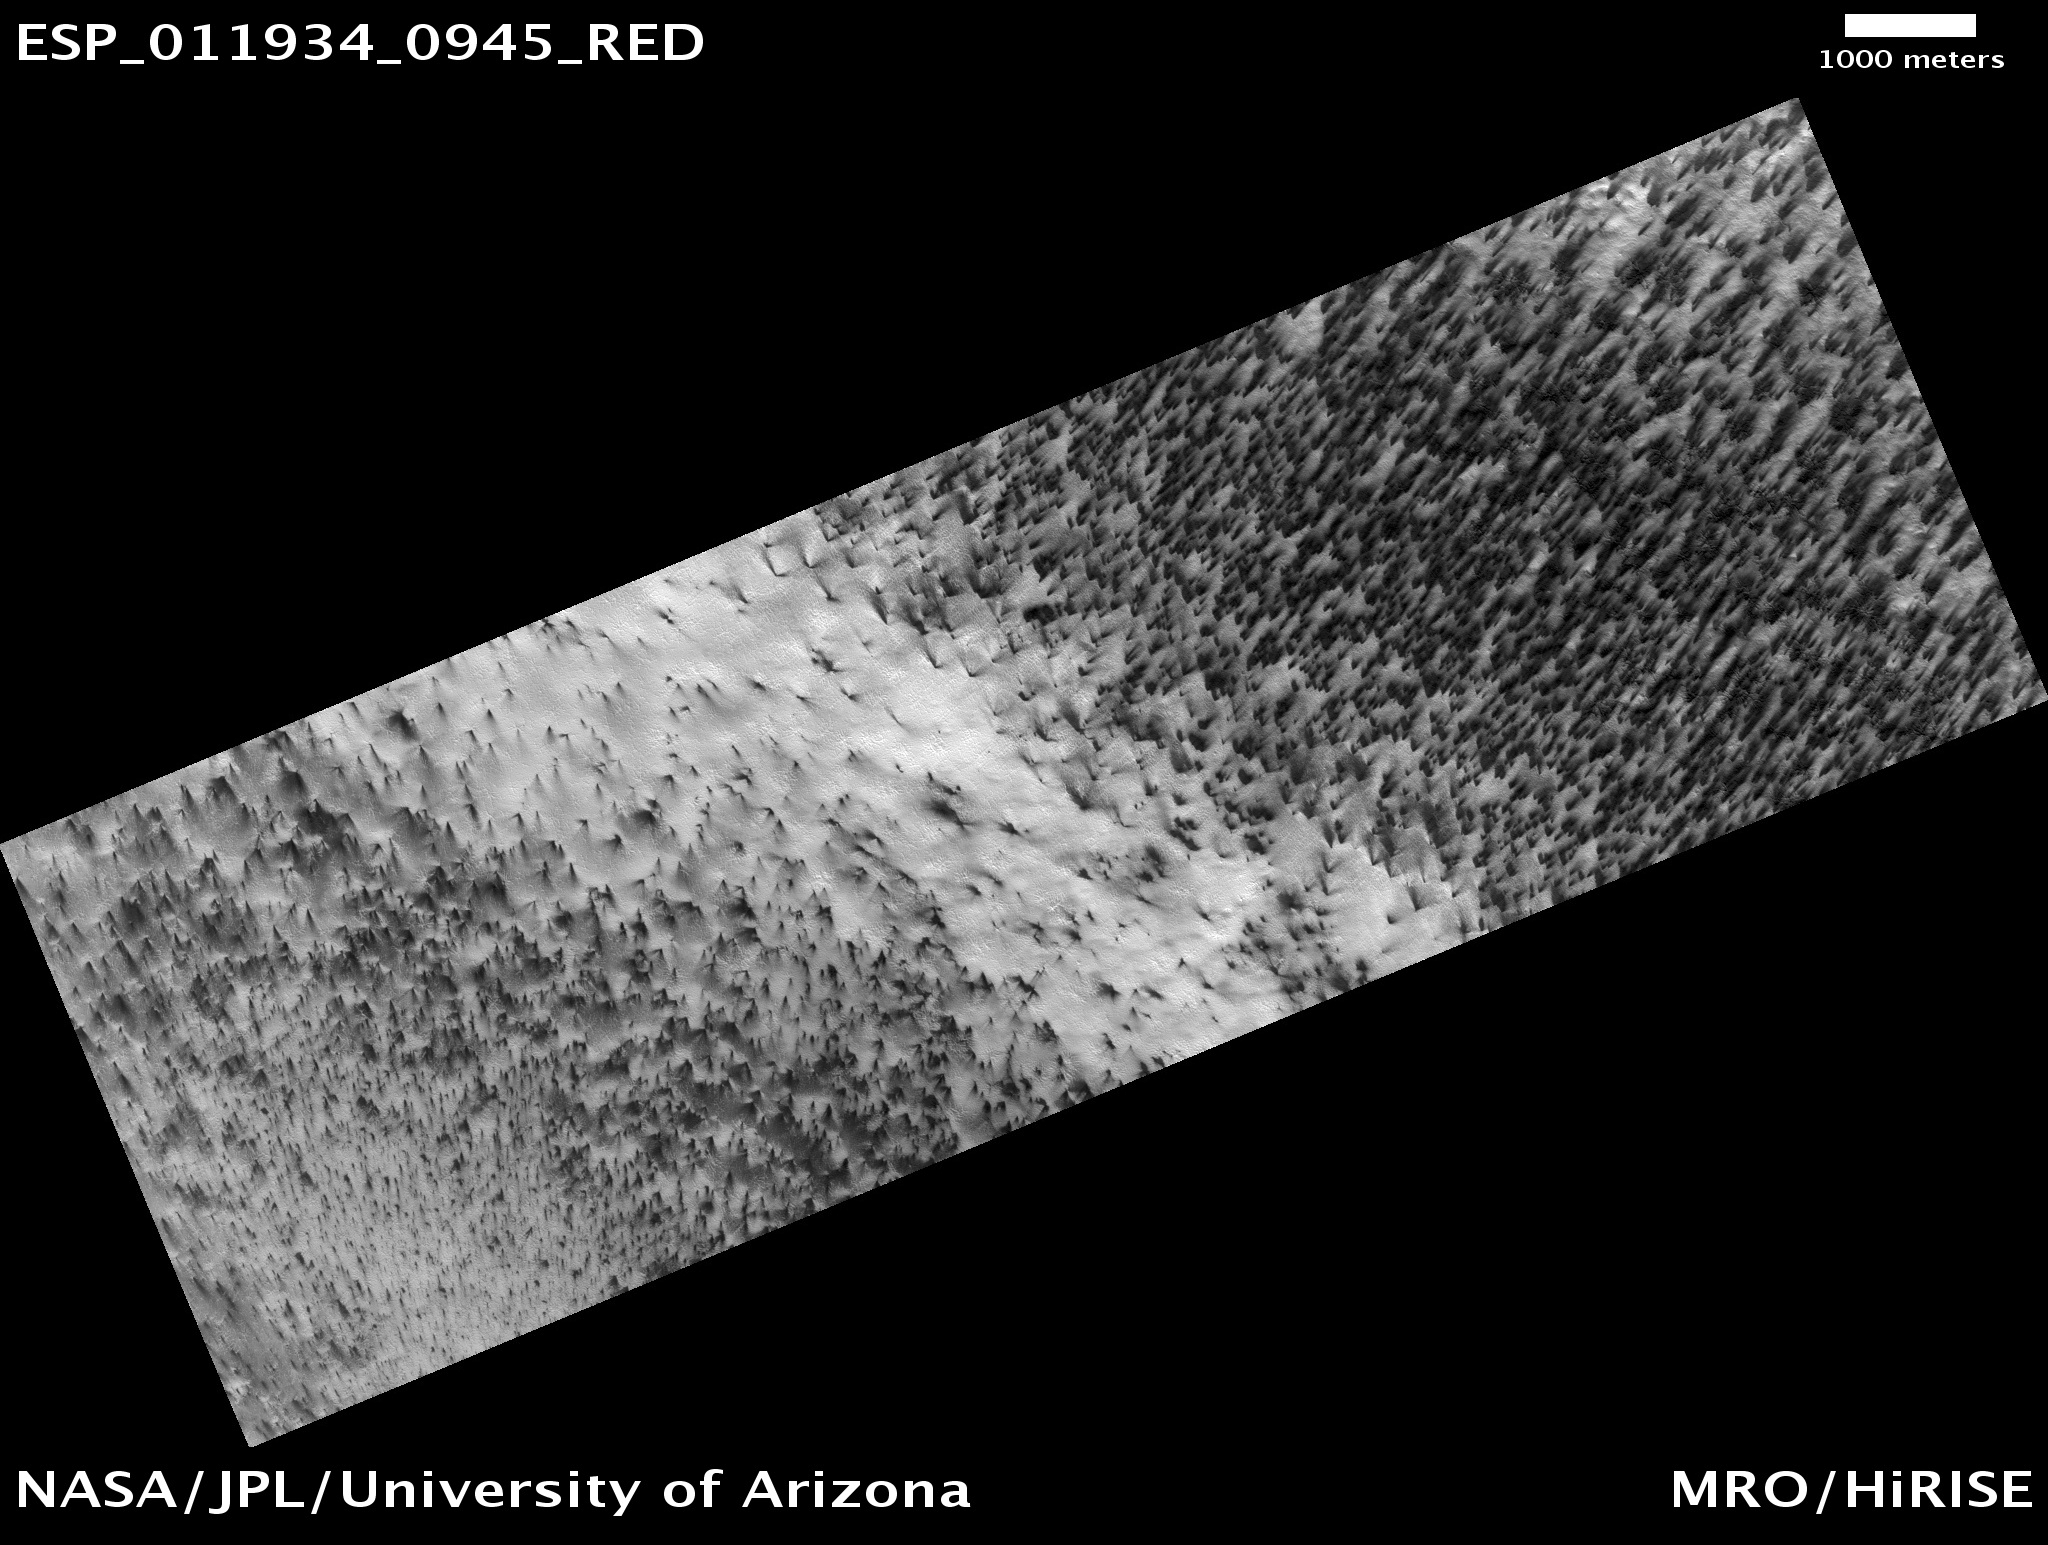

The Answer is Blowing in the Wind

Every winter Mars’ polar region is covered with a layer of seasonal carbon dioxide ice (dry ice). In the spring jets of gas carry dust from the ground up through openings in the ice. The dust gets carried downwind by the prevailing wind and falls on top of the seasonal ice layer in a fan-shaped deposit. Many jets appear to be active at the same time since numerous fans are all deposited in the same direction.

This image from the High Resolution Imaging Science Experiment (HiRISE) camera on NASA’s Mars Reconnaissance Orbiter appears to show several times at which jets were active. At the top of this image the fans are oriented in one direction while at the bottom they are going in a different direction. This suggests that as the ice layer thins, a set of gas jets becomes active, they die down, then further away another set starts up at a later time with a different prevailing wind direction.

This is a reduced-resolution image from the HiRISE Observation observation catalogued as ESP_011934_0945, taken on Feb. 11, 2009. The observation is centered at 85.4 degrees south latitude, 104.0 degrees east longitude.

The image was taken at a local Mars time of 6:12 p.m.and the scene is illuminated from the west with a solar incidence angle of 79 degrees, thus the sun was about 11 degrees above the horizon. At a solar longitude of 207.9 degrees, the season on Mars is northern autumn.

NASA’s Jet Propulsion Laboratory, a division of the California Institute of Technology in Pasadena, manages the Mars Reconnaissance Orbiter for NASA’s Science Mission Directorate, Washington. Lockheed Martin Space Systems, Denver, is the prime contractor for the project and built the spacecraft. The High Resolution Imaging Science Experiment is operated by the University of Arizona, Tucson, and the instrument was built by Ball Aerospace & Technologies Corp., Boulder, Colo.

Credit: NASA/JPL-Caltech/University of Arizona